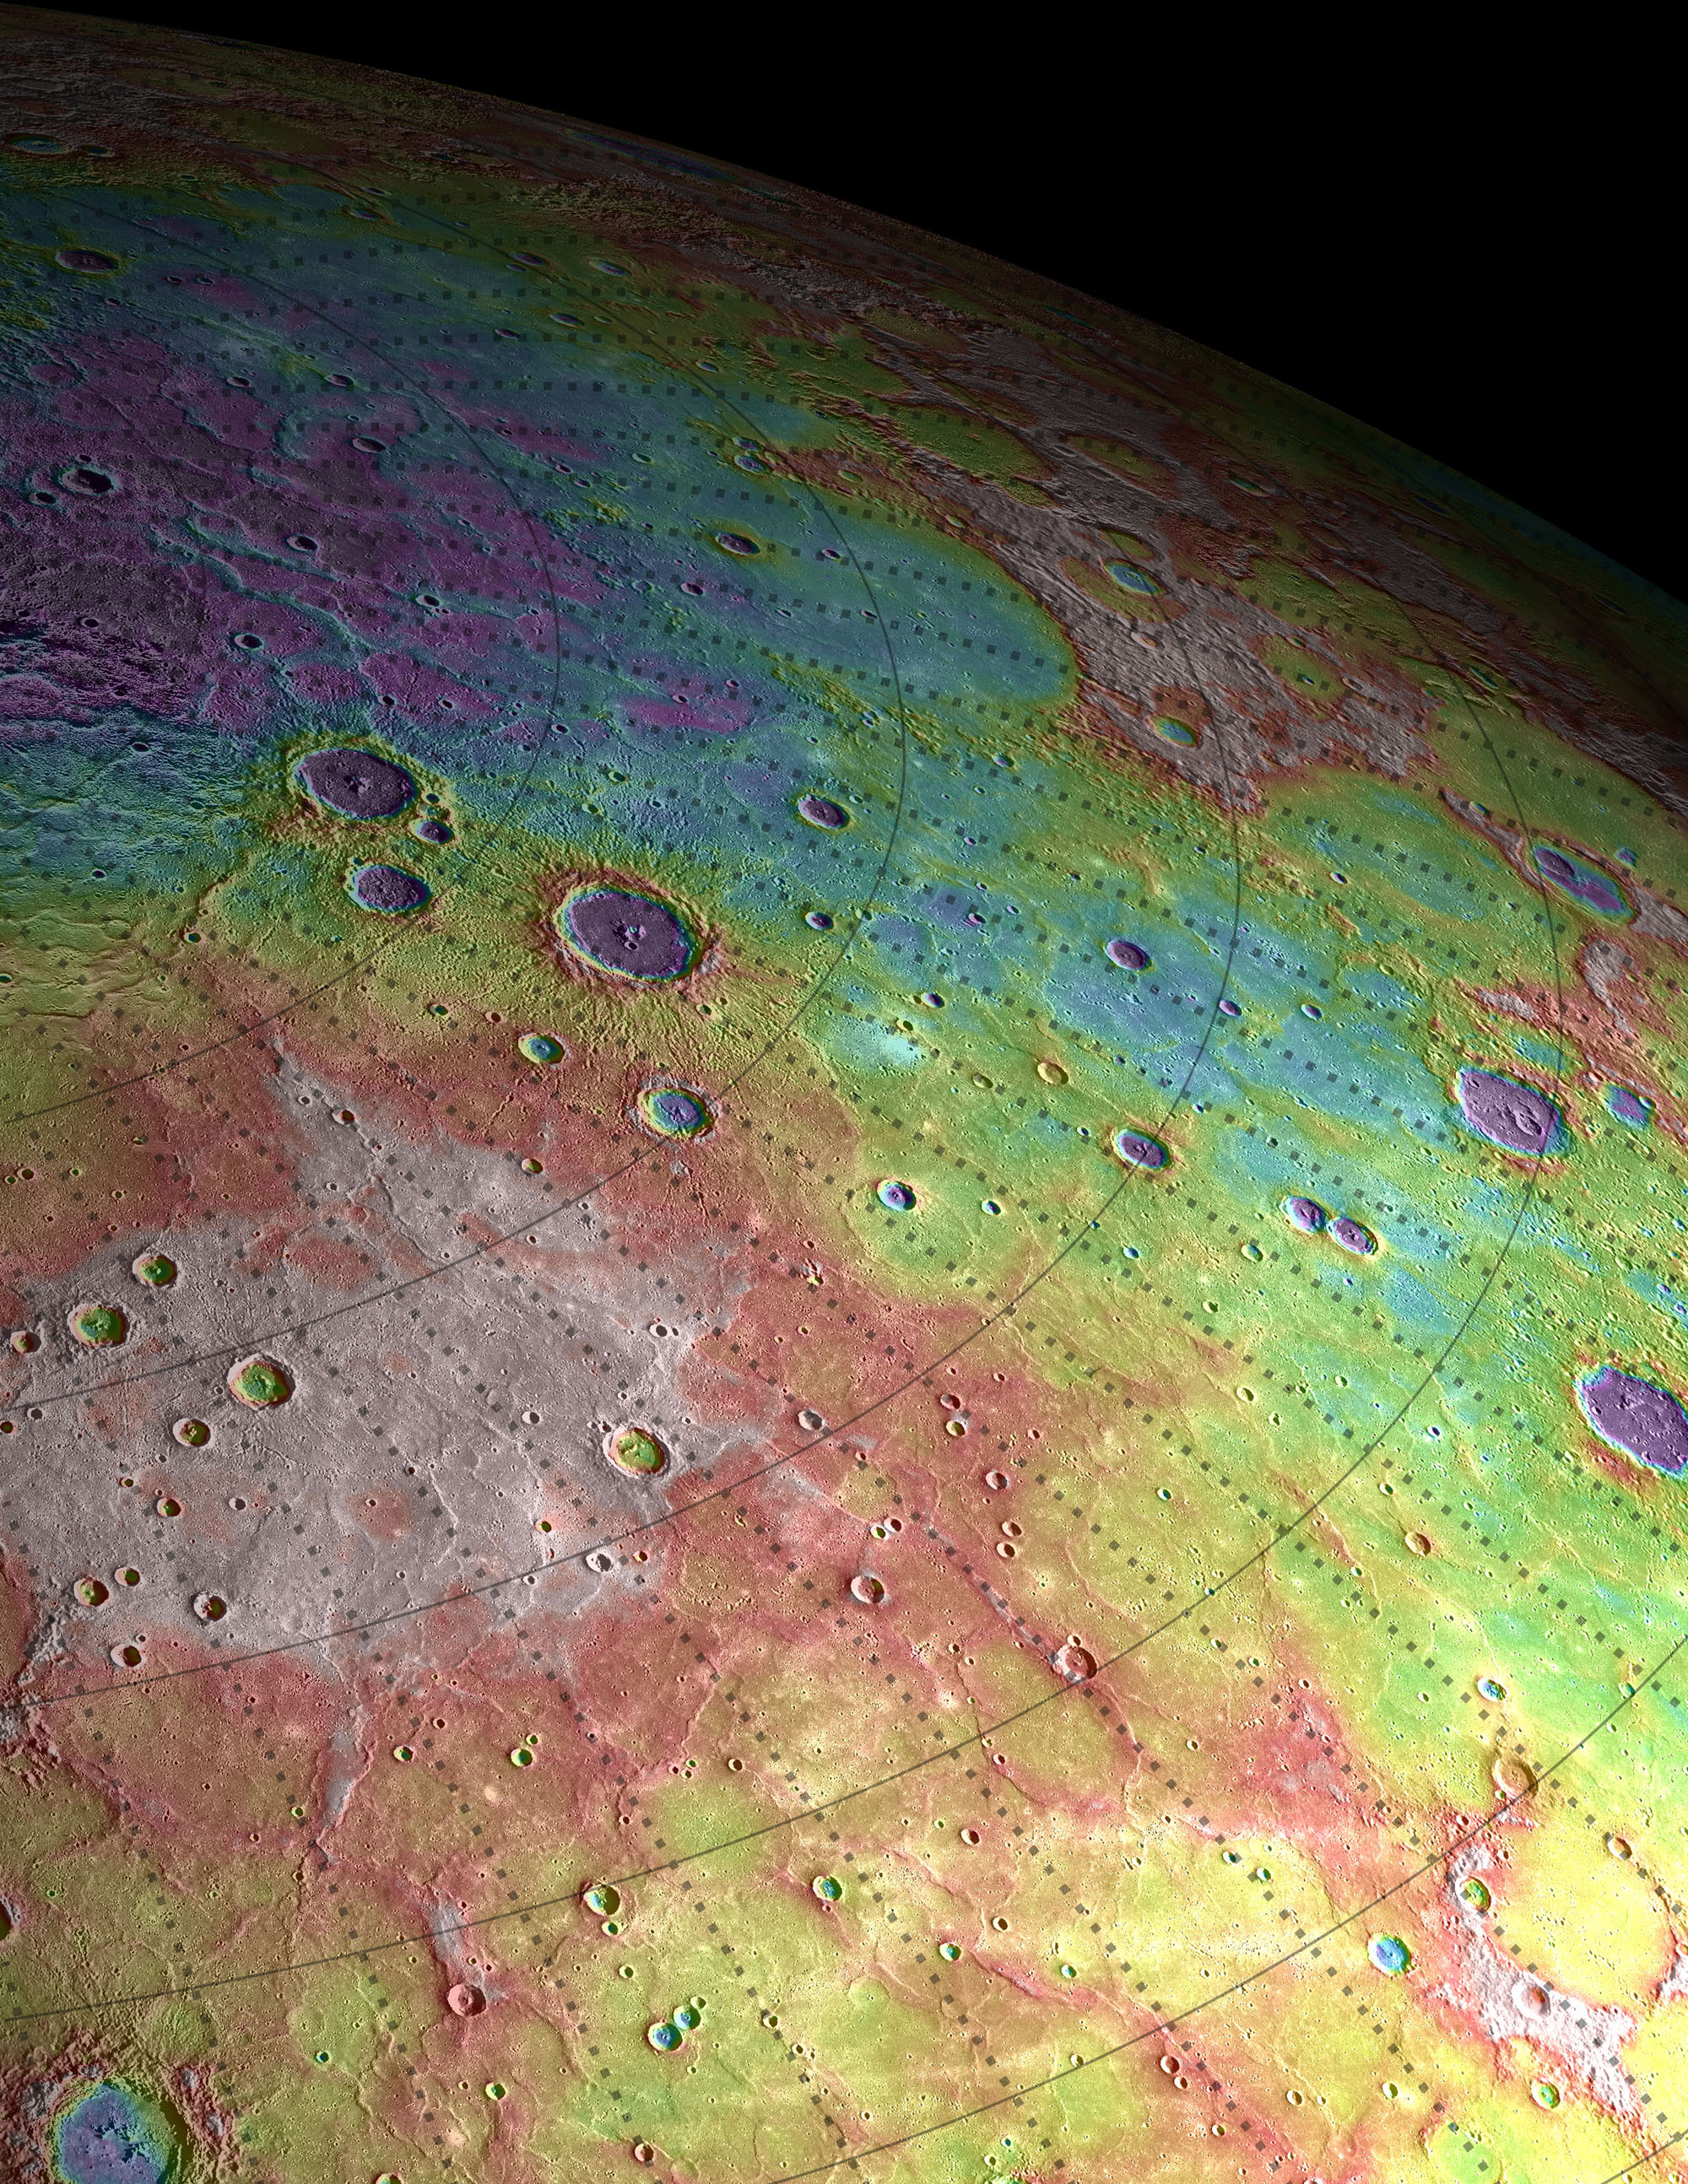

Highs and Lows of Goethe

Scale: The width of this image is about 250 kilometers (150 miles) Topographic information from the Mercury Laser Altimeter (MLA) is used to colorize a image mosaic of Goethe basin, located in Mercury's northern region. The purple colors are low and white is the highest; the total range of heights shown in this view is about 1 kilometer. Goethe basin is home to a variety of interesting features, including ghost craters with graben, wrinkle ridges that outline the basin, and dark craters that host radar-bright materials. The MESSENGER spacecraft is the first ever to orbit the planet Mercury, and the spacecraft's seven scientific instruments and radio science investigation are unraveling the history and evolution of the Solar System's innermost planet. Visit the Why Mercury? section of this website to learn more about the key science questions that the MESSENGER mission is addressing. During the one-year primary mission, MDIS acquired 88,746 images and extensive other data sets. MESSENGER is now in a yearlong extended mission, during which plans call for the acquisition of more than 80,000 additional images to support MESSENGER’s science goals.

Credit: NASA/Johns Hopkins University Applied Physics Laboratory/Carnegie Institution of Washington/Brown University